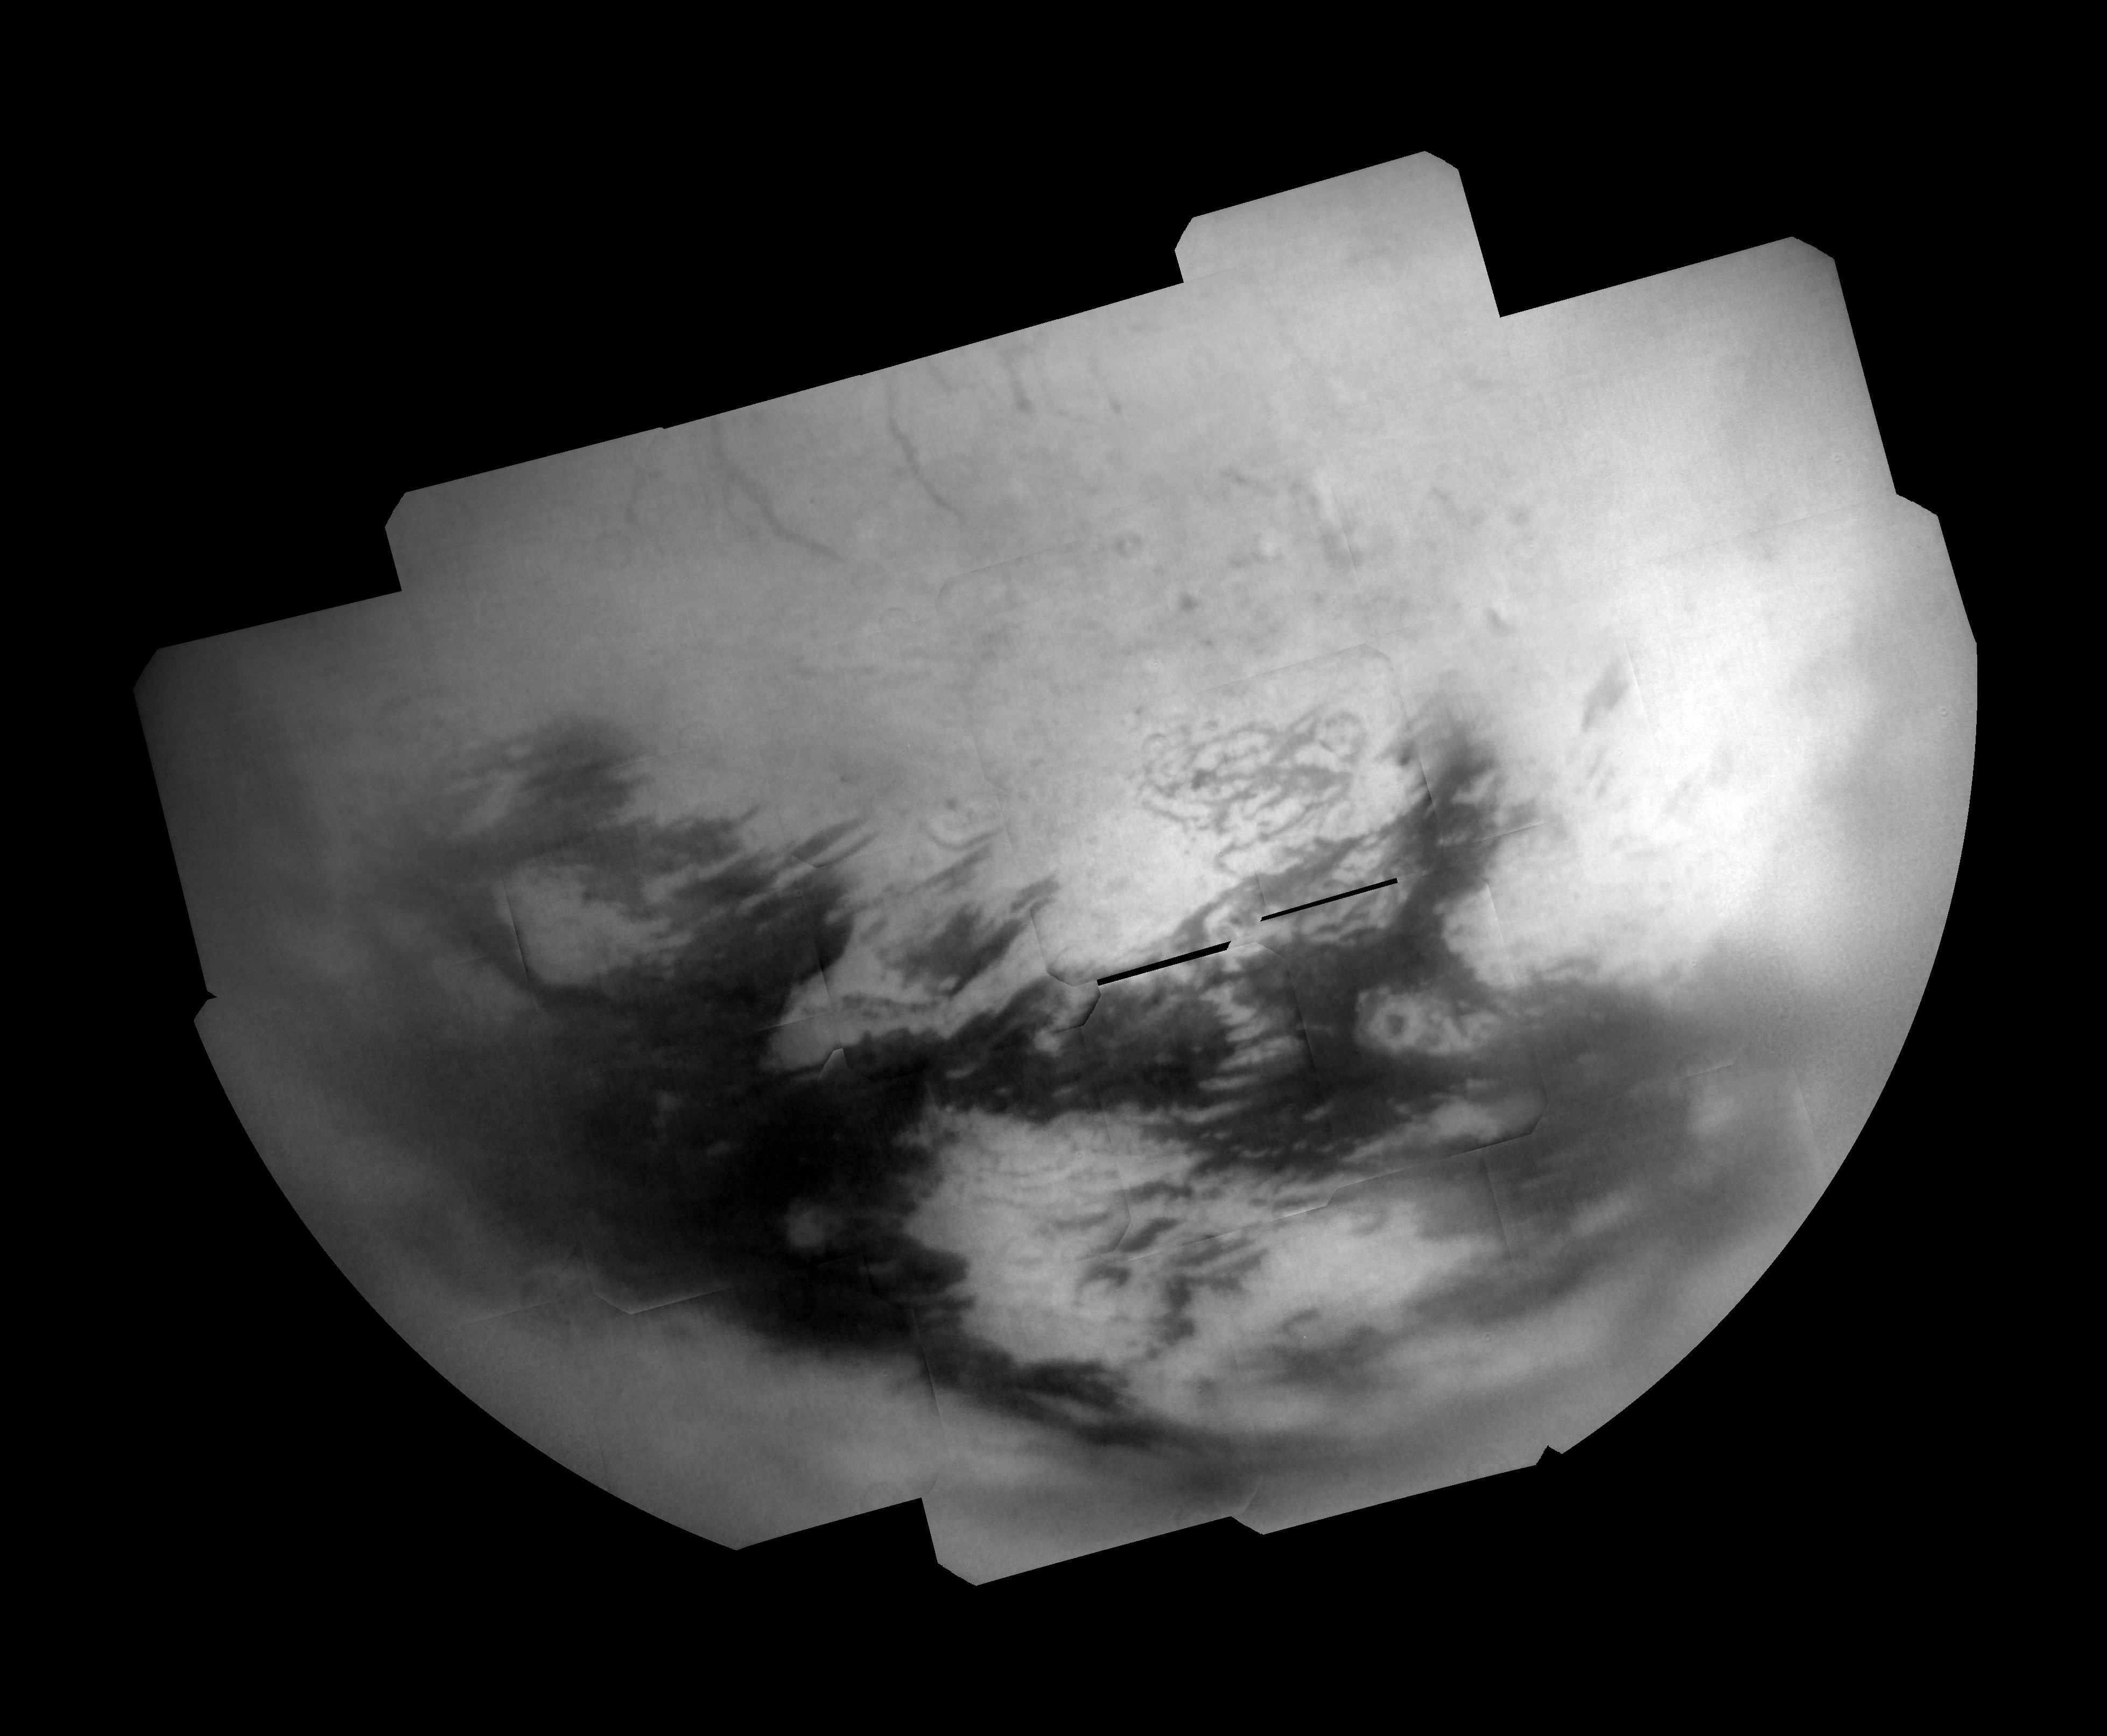

Titan “T28” Mosaic

Bright and dark terrains on Titan’s trailing hemisphere are revealed by Cassini’s Imaging Science Subsystem in this mosaic of images taken during the T28 flyby in April 2007.

The region shown in this image, centered on the northern part of Titan’s trailing hemisphere (near 31.2 degrees North, 220.7 degrees West), had only been seen at very low resolution until February 2007, when Cassini flew over this area for the first time. This mosaic consists of images taken during one of a series of flybys in early 2007 designed to study this long unavailable part of Titan (5,150 kilometers, or 3,200 miles across).

Several intriguing surface features can be seen in this mosaic that warrant further study. Along the top of the mosaic is a series of dark lineaments, or linear features, that stand out against the blandness of the northern, mid-latitude terrain. These features were also observed by the RADAR instrument in December 2006 and represent an area of potential future co-analysis for the RADAR and camera teams. Another such region is the large bright area known as Adiri at bottom center, also imaged by RADAR in October 2005.

The mosaic shows a number of dark areas within Adiri that line up with small dune fields observed by RADAR. A portion of the dark terrain surrounding Adiri was also observed in 2005 by RADAR, and likewise was found to consist of large stretches of longitudinal dune fields — further supporting the correlation between equatorial dark regions and dune “seas.”

To the east of Adiri is a dark spot surrounded by a ring of bright material, which may be associated with an impact crater similar to Sinlap, discovered earlier in the Cassini mission (see PIA6222).

This mosaic consists of 29 separate frames using a total of 116 images. Each frame consists of three images, taken using a filter sensitive to near-infrared light centered at 938 nanometers, allowing for observations of Titan’s surface and lower atmosphere, added together. An image taken using a filter sensitive to visible light centered at 619 nanometers was then subtracted from the product, effectively removing the lower atmosphere contribution to the brightness values in the image, increasing image contrast and improving the visibility of surface features.This process is also intended to reduce noise, but some camera artifacts still remain, such as a dark ring caused by dust in the camera system near the bottom right of each frame.

For a wide angle view taken during this Titan encounter, see PIA8943.

The images used for this mosaic were taken on April 11, 2007 from distances ranging from 106,000 to 180,000 kilometers (66,000 to 112,000 miles). This mosaic is in an orthographic projection with a pixel scale of 1.5 kilometers (0.9 miles) per pixel, although the size of resolvable features is likely several times larger, due to atmospheric scattering. An orthographic view is most like the view seen by a distant observer looking through a telescope.

The Cassini-Huygens mission is a cooperative project of NASA, the European Space Agency and the Italian Space Agency. The Jet Propulsion Laboratory, a division of the California Institute of Technology in Pasadena, manages the mission for NASA’s Science Mission Directorate, Washington, D.C. The Cassini orbiter and its two onboard cameras were designed, developed and assembled at JPL. The imaging operations center is based at the Space Science Institute in Boulder, Colo.

Credit: NASA/JPL/Space Science Institute